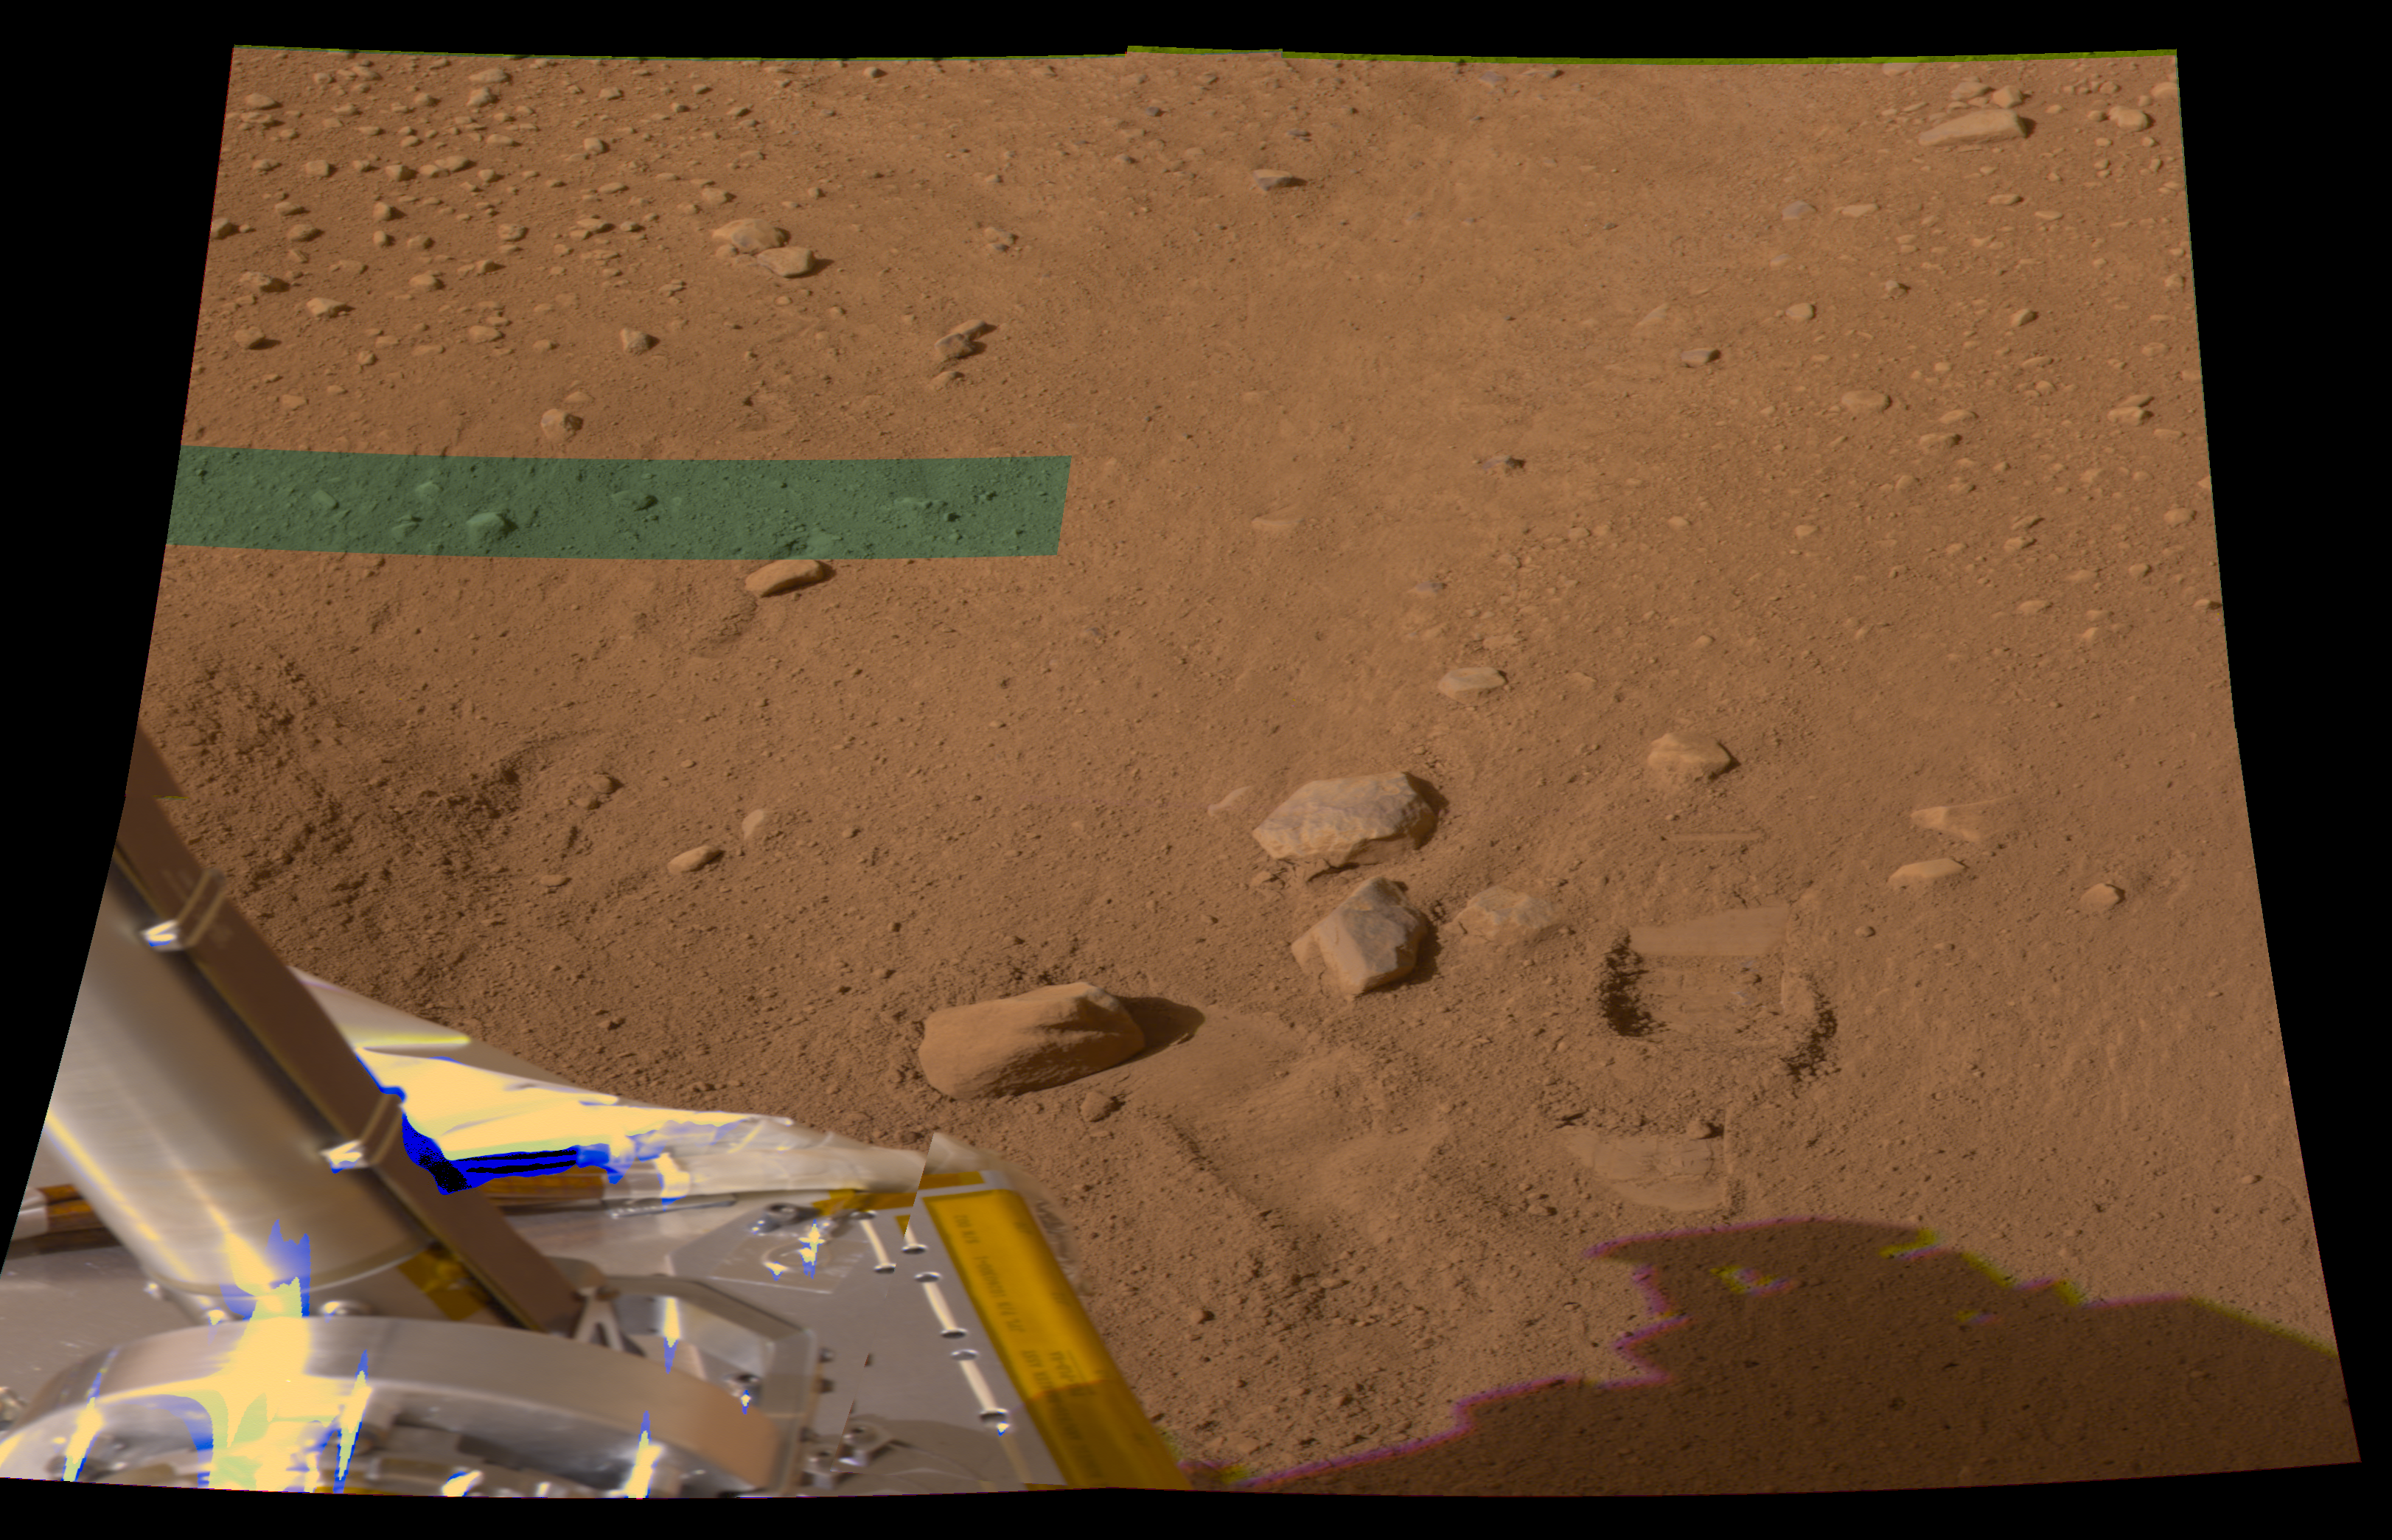

Mark Left by First Dig at Phoenix Site

The hole in the ground produced by the first Robotic Arm dig at the landing site of NASA’s Phoenix Mars Mission appears to the right of the three largest rocks near the center of this image.

The hole is the width of the scoop on the end of the arm, about 9 centimeters (3.5 inches). It resulted from a practice dig during the mission’s seventh Martian day, or sol 7 (June 1, 2008). The lander’s Surface Stereo Imager took this image later that sol. The image is in approximately true color, produced by combining exposures taken through different filters. The green band at upper left is a portion where imaging data was incomplete in for one of the filters.

The Phoenix Mission is led by the University of Arizona, Tucson, on behalf of NASA. Project management of the mission is by NASA’s Jet Propulsion Laboratory, Pasadena, Calif. Spacecraft development is by Lockheed Martin Space Systems, Denver.

Photojournal Note: As planned, the Phoenix lander, which landed May 25, 2008 23:53 UTC, ended communications in November 2008, about six months after landing, when its solar panels ceased operating in the dark Martian winter.

Credit: NASA/JPL-Caltech/University of Arizona/Texas A&M University